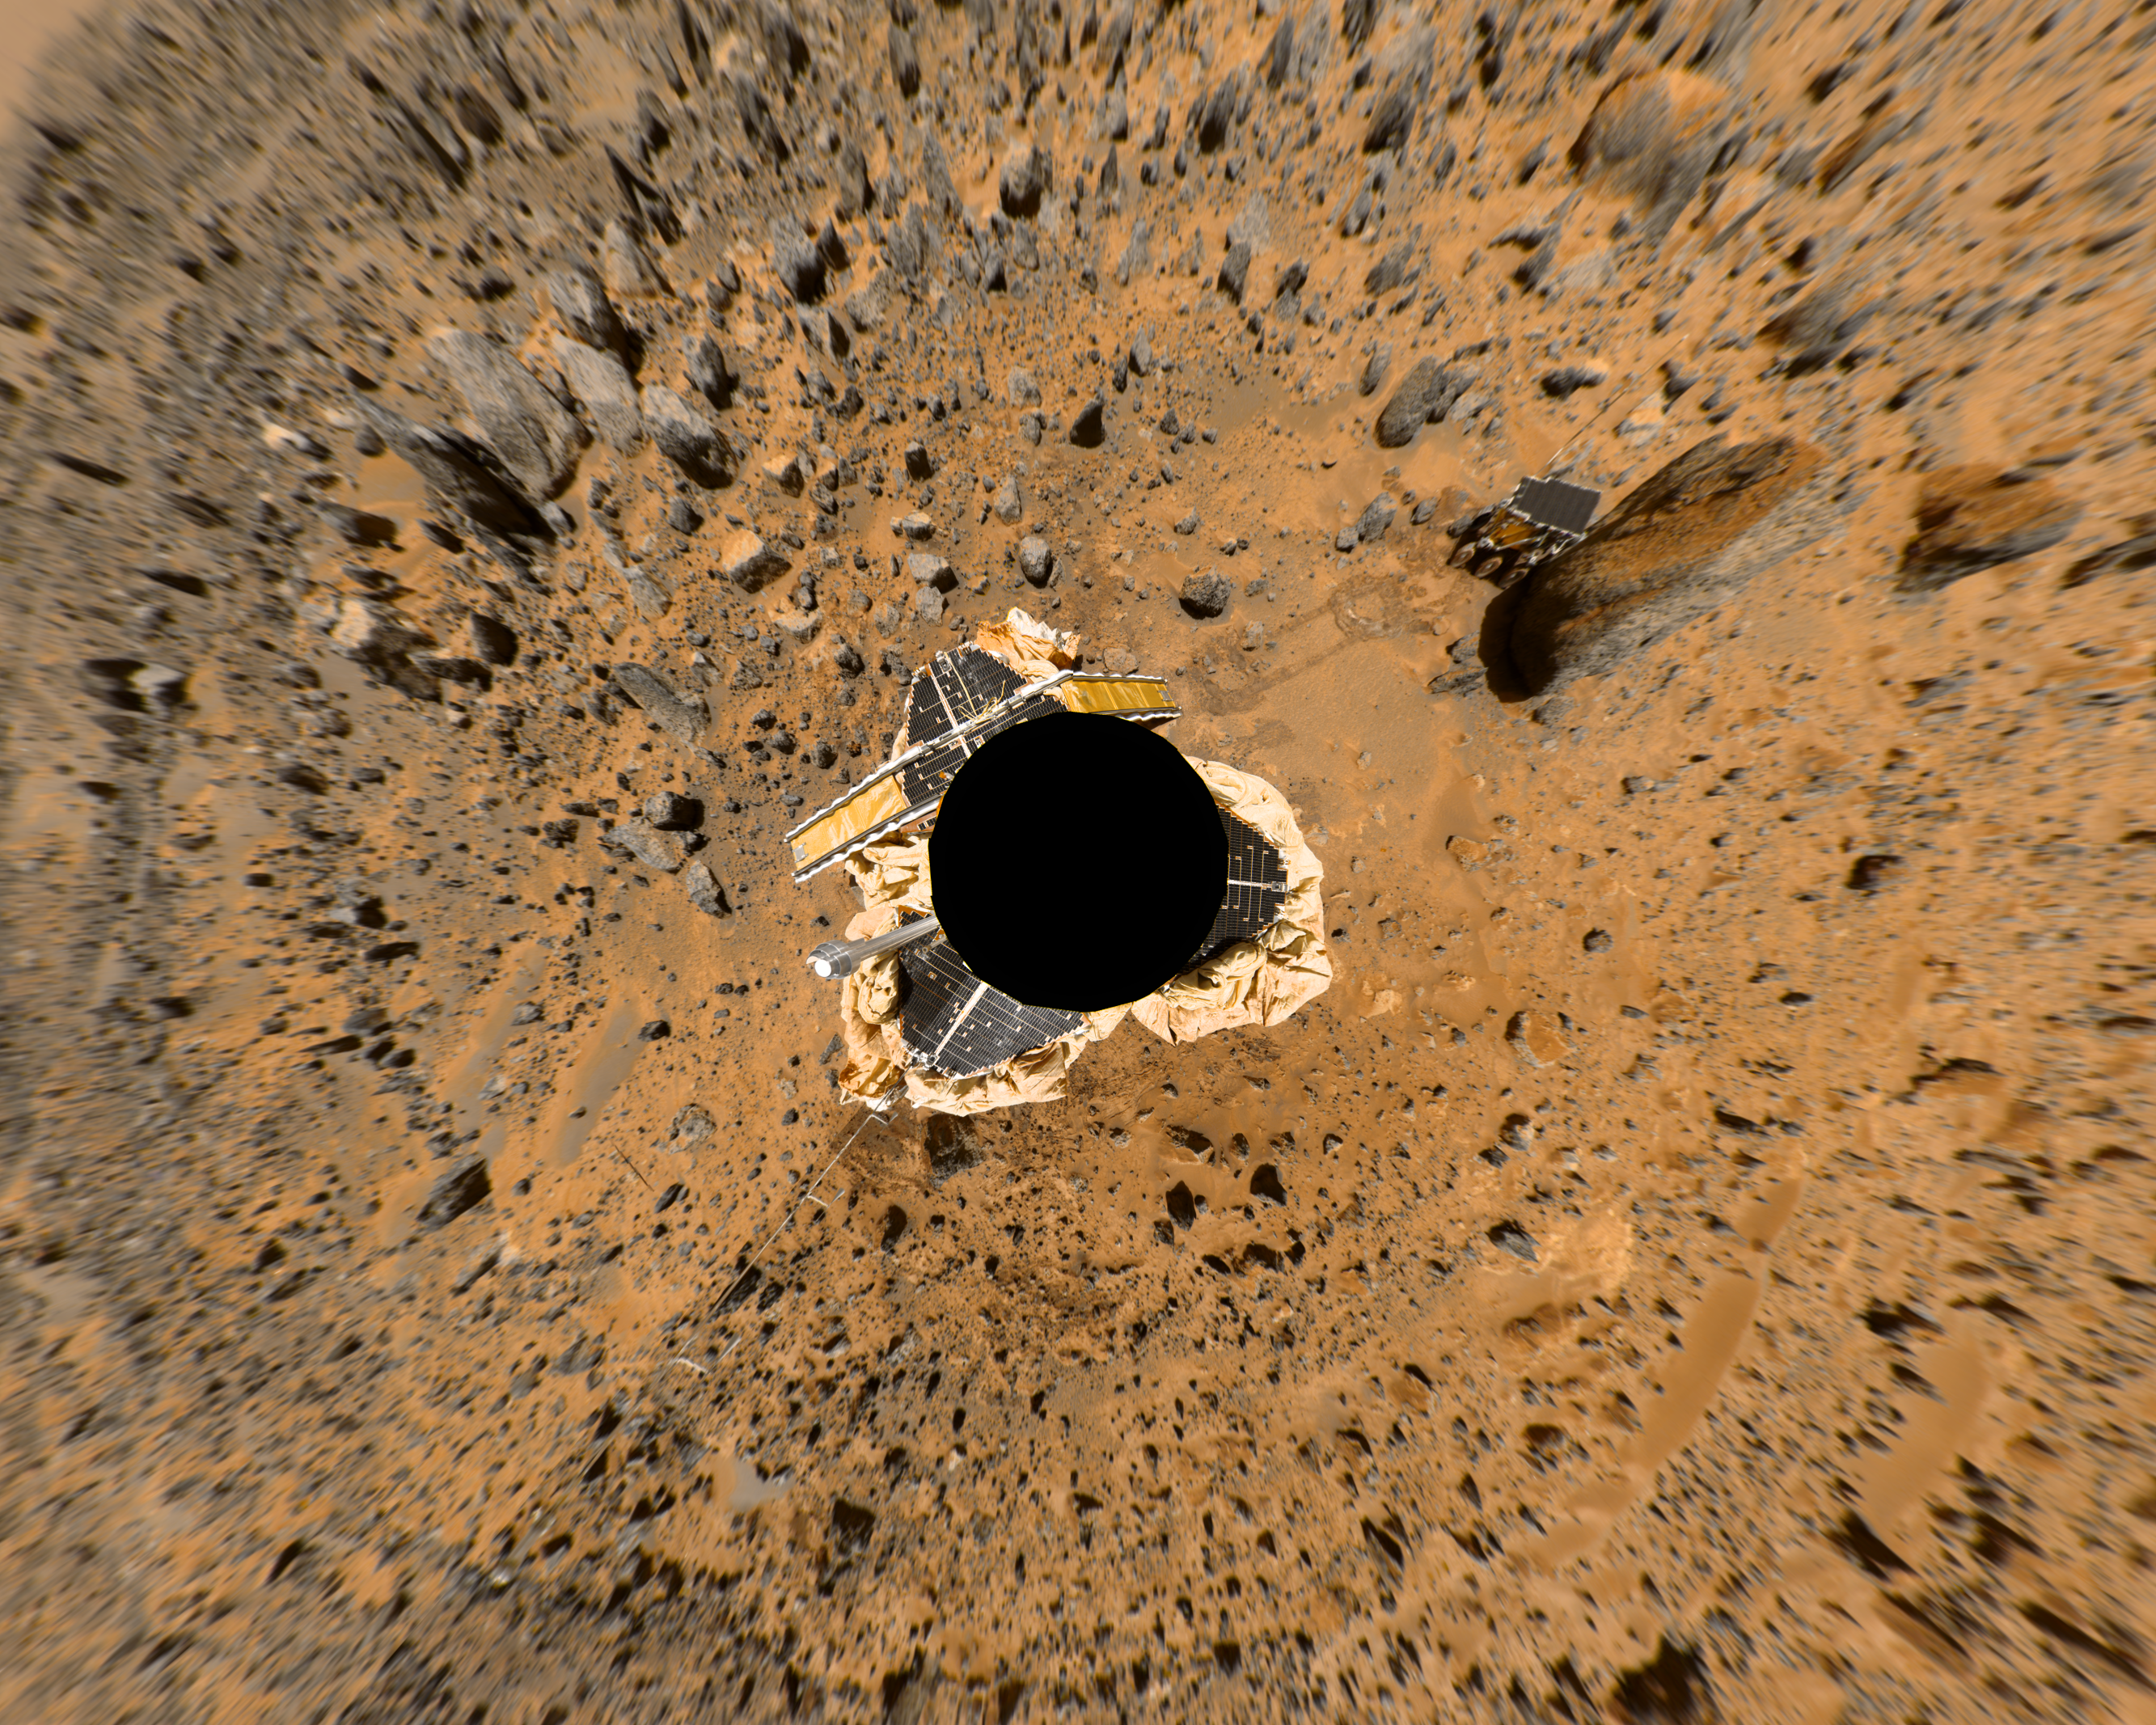

Birdseye View of Pathfinder Landing Site

This image is one frame of an animation that was created by using two mosaics: a color image of the “Gallery Pan” and an image which indicates the distance to the nearest object at each pixel location, referred to as a range image. The range data set is treated as a displacement map with respect to a sphere’s surface, and the color image mosaic is draped onto the inside of the sphere. The position of the camera is fixed at the sphere’s center, while its viewing direction is in this case looking at the south pole of the sphere. The mosaics were projected onto a continuous cylindrical/perspective coordinate system spanning 360 degrees of azimuth. The distortion visible near the edges of this image is due to the large field of view, as well as the limitation introduced by using cylindrically-projected images on the sphere – the effects of which are less apparent when smaller fields of view are used.

The image has been rotated so that the main points of interest, which are the “Rock Garden,” the rover Sojourner and the rock “Yogi,” are easily seen arching across the upper hemisphere. In fixed Mars Surface coordinates, the top of the image looks out towards a point a few degrees north of West. Color has been enhanced to improve contrast in features, and is derived from IMP spectral filters 5, 9 and 0.

Mars Pathfinder is the second in NASA’s Discovery program of low-cost spacecraft with highly focused science goals. The Jet Propulsion Laboratory, Pasadena, CA, developed and manages the Mars Pathfinder mission for NASA’s Office of Space Science, Washington, D.C. JPL is a division of the California Institute of Technology (Caltech).

Photojournal note: Sojourner spent 83 days of a planned seven-day mission exploring the Martian terrain, acquiring images, and taking chemical, atmospheric and other measurements. The final data transmission received from Pathfinder was at 10:23 UTC on September 27, 1997. Although mission managers tried to restore full communications during the following five months, the successful mission was terminated on March 10, 1998.

Credit: NASA/JPL